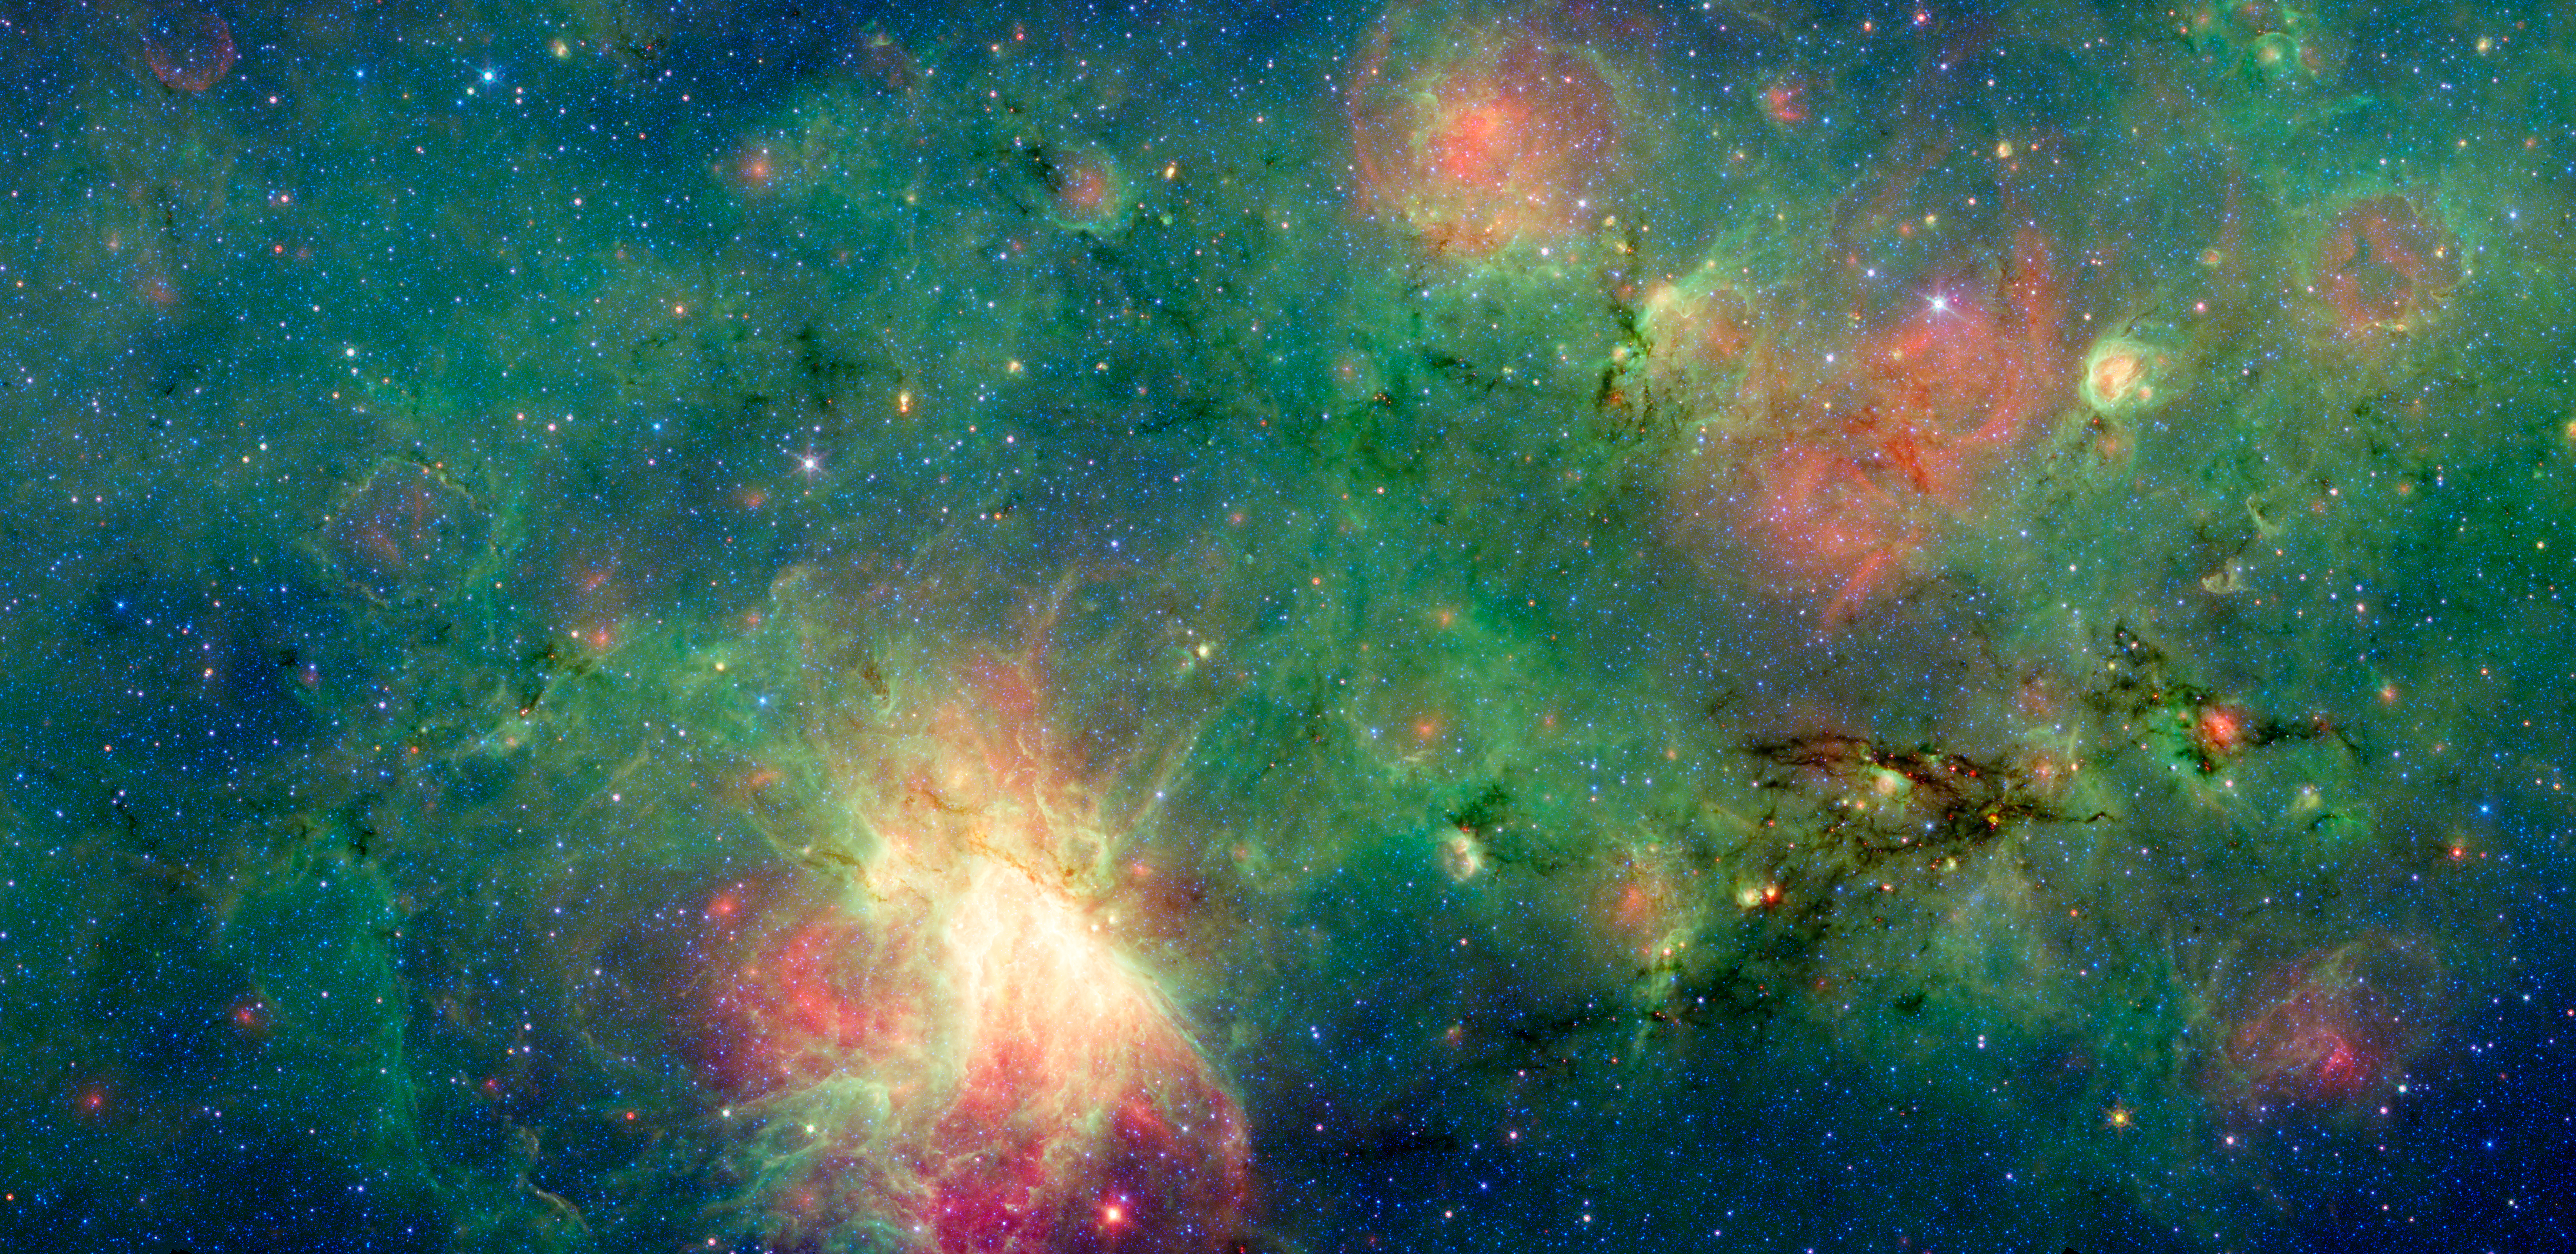

The Evolution of Star Formation around the M17 Nebula

A dragon-shaped cloud of dust seems to fly out from a bright explosion in this infrared light image from the Spitzer Space Telescope.

These views have revealed that this dark cloud, called M17 SWex, is forming stars at a furious rate but has not yet spawned the most massive type of stars, known as O stars. Such stellar behemoths, however, light up the M17 nebula at the image's center and have also blown a huge "bubble" in the gas and dust that forms M17's luminous left edge.

The stars and gas in this region are now passing though the Sagittarius spiral arm of the Milky Way (moving from right to left), touching off a galactic "domino effect." The youngest episode of star formation is playing out inside the dusty dragon as it enters the spiral arm. Over time this area will flare up like the bright M17 nebula, glowing in the light of young, massive stars. The remnants of an older burst of star formation blew the bubble to the left.

This is a three-color composite that shows infrared observations from two Spitzer instruments. Blue represents 3.6-micron light and green shows light of 8 microns, both captured by Spitzer's infrared array camera. Red is 24-micron light detected by Spitzer's multiband imaging photometer.

Credit: NASA/JPL-Caltech/M. Povich (Penn State Univ.)